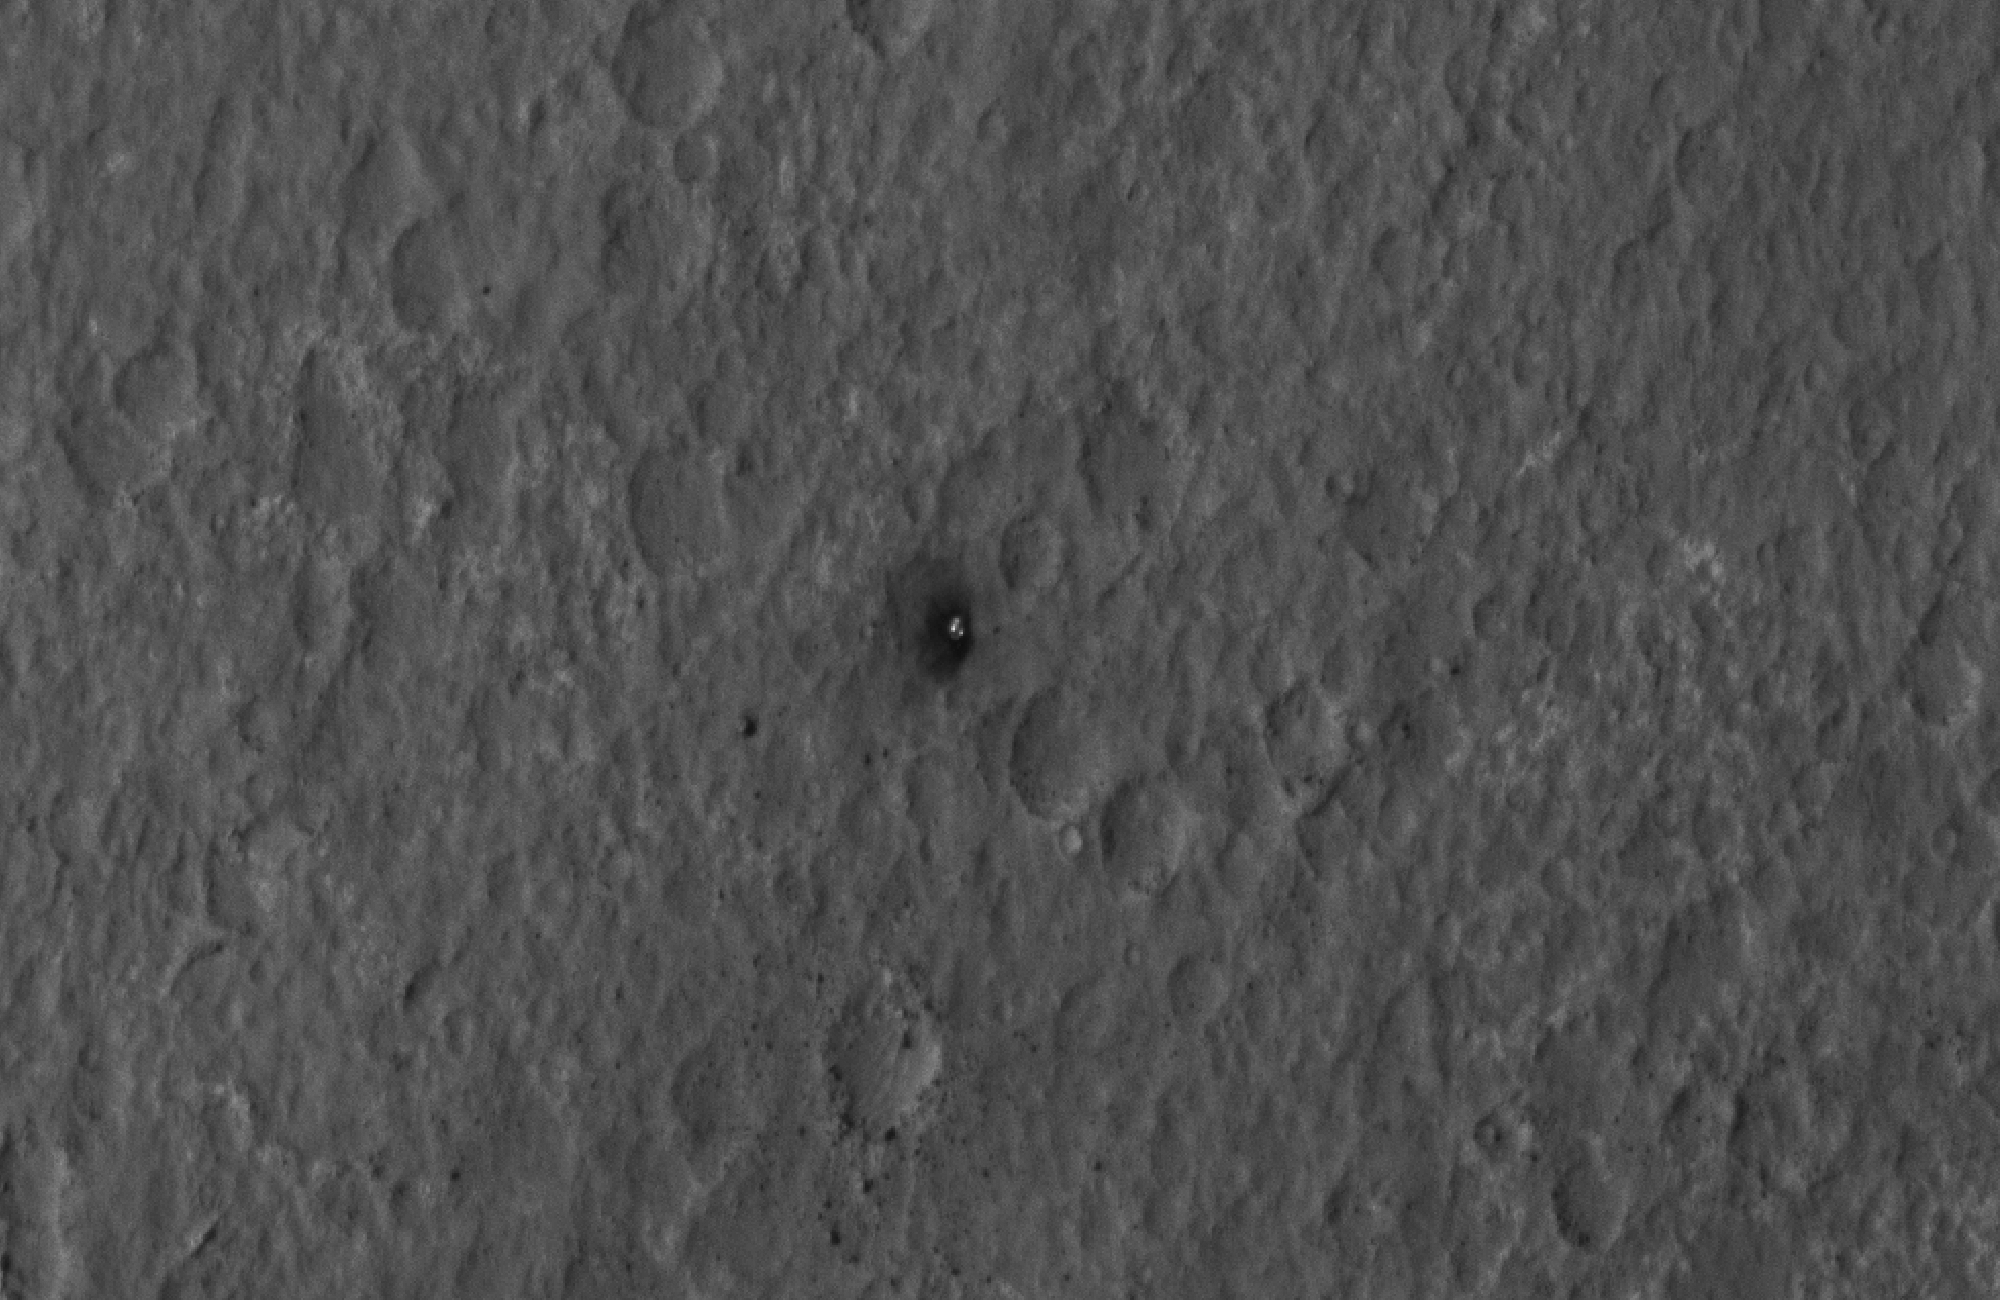

Final Resting Spot for Curiosity’s Heat Shield

This close-up view shows Curiosity’s heat shield, which helped the rover survive the harrowing journey through the Martian atmosphere, on the surface of Mars. The image was captured by the High-Resolution Imaging Science Experiment (HiRISE) camera on NASA’s Mars Reconnaissance Orbiter about 24 hours after landing. When the object hit the ground, bright dust at the surface was churned up, exposing darker material underneath.

This image was acquired from a special 41-degree roll of MRO, larger than the normal 30-degree limit. It rolled towards the west and towards the sun, which increases visible scattering by atmospheric dust as well as the amount of atmosphere the orbiter has to look through, thereby reducing the contrast of surface features. Future images will show the hardware in greater detail. Our view is tilted about 45 degrees from the surface (more than the 41-degree roll due to planetary curvature), like a view out of an airplane window. Tilt the images 90 degrees clockwise to see the surface better from this perspective. The views are primarily of the shadowed side of the rover and other objects.

The image scale is 39 centimeters (15.3 inches) per pixel.

Complete HiRISE image products are available at: http://uahirise.org/releases/msl-descent.php.

HiRISE is one of six instruments on NASA’s Mars Reconnaissance Orbiter. The University of Arizona, Tucson, operates the orbiter’s HiRISE camera, which was built by Ball Aerospace & Technologies Corp., Boulder, Colo. NASA’s Jet Propulsion Laboratory, a division of the California Institute of Technology in Pasadena, manages the Mars Reconnaissance Orbiter Project for NASA’s Science Mission Directorate, Washington. Lockheed Martin Space Systems, Denver, built the spacecraft.

Credit: NASA/JPL-Caltech/Univ. of Arizona